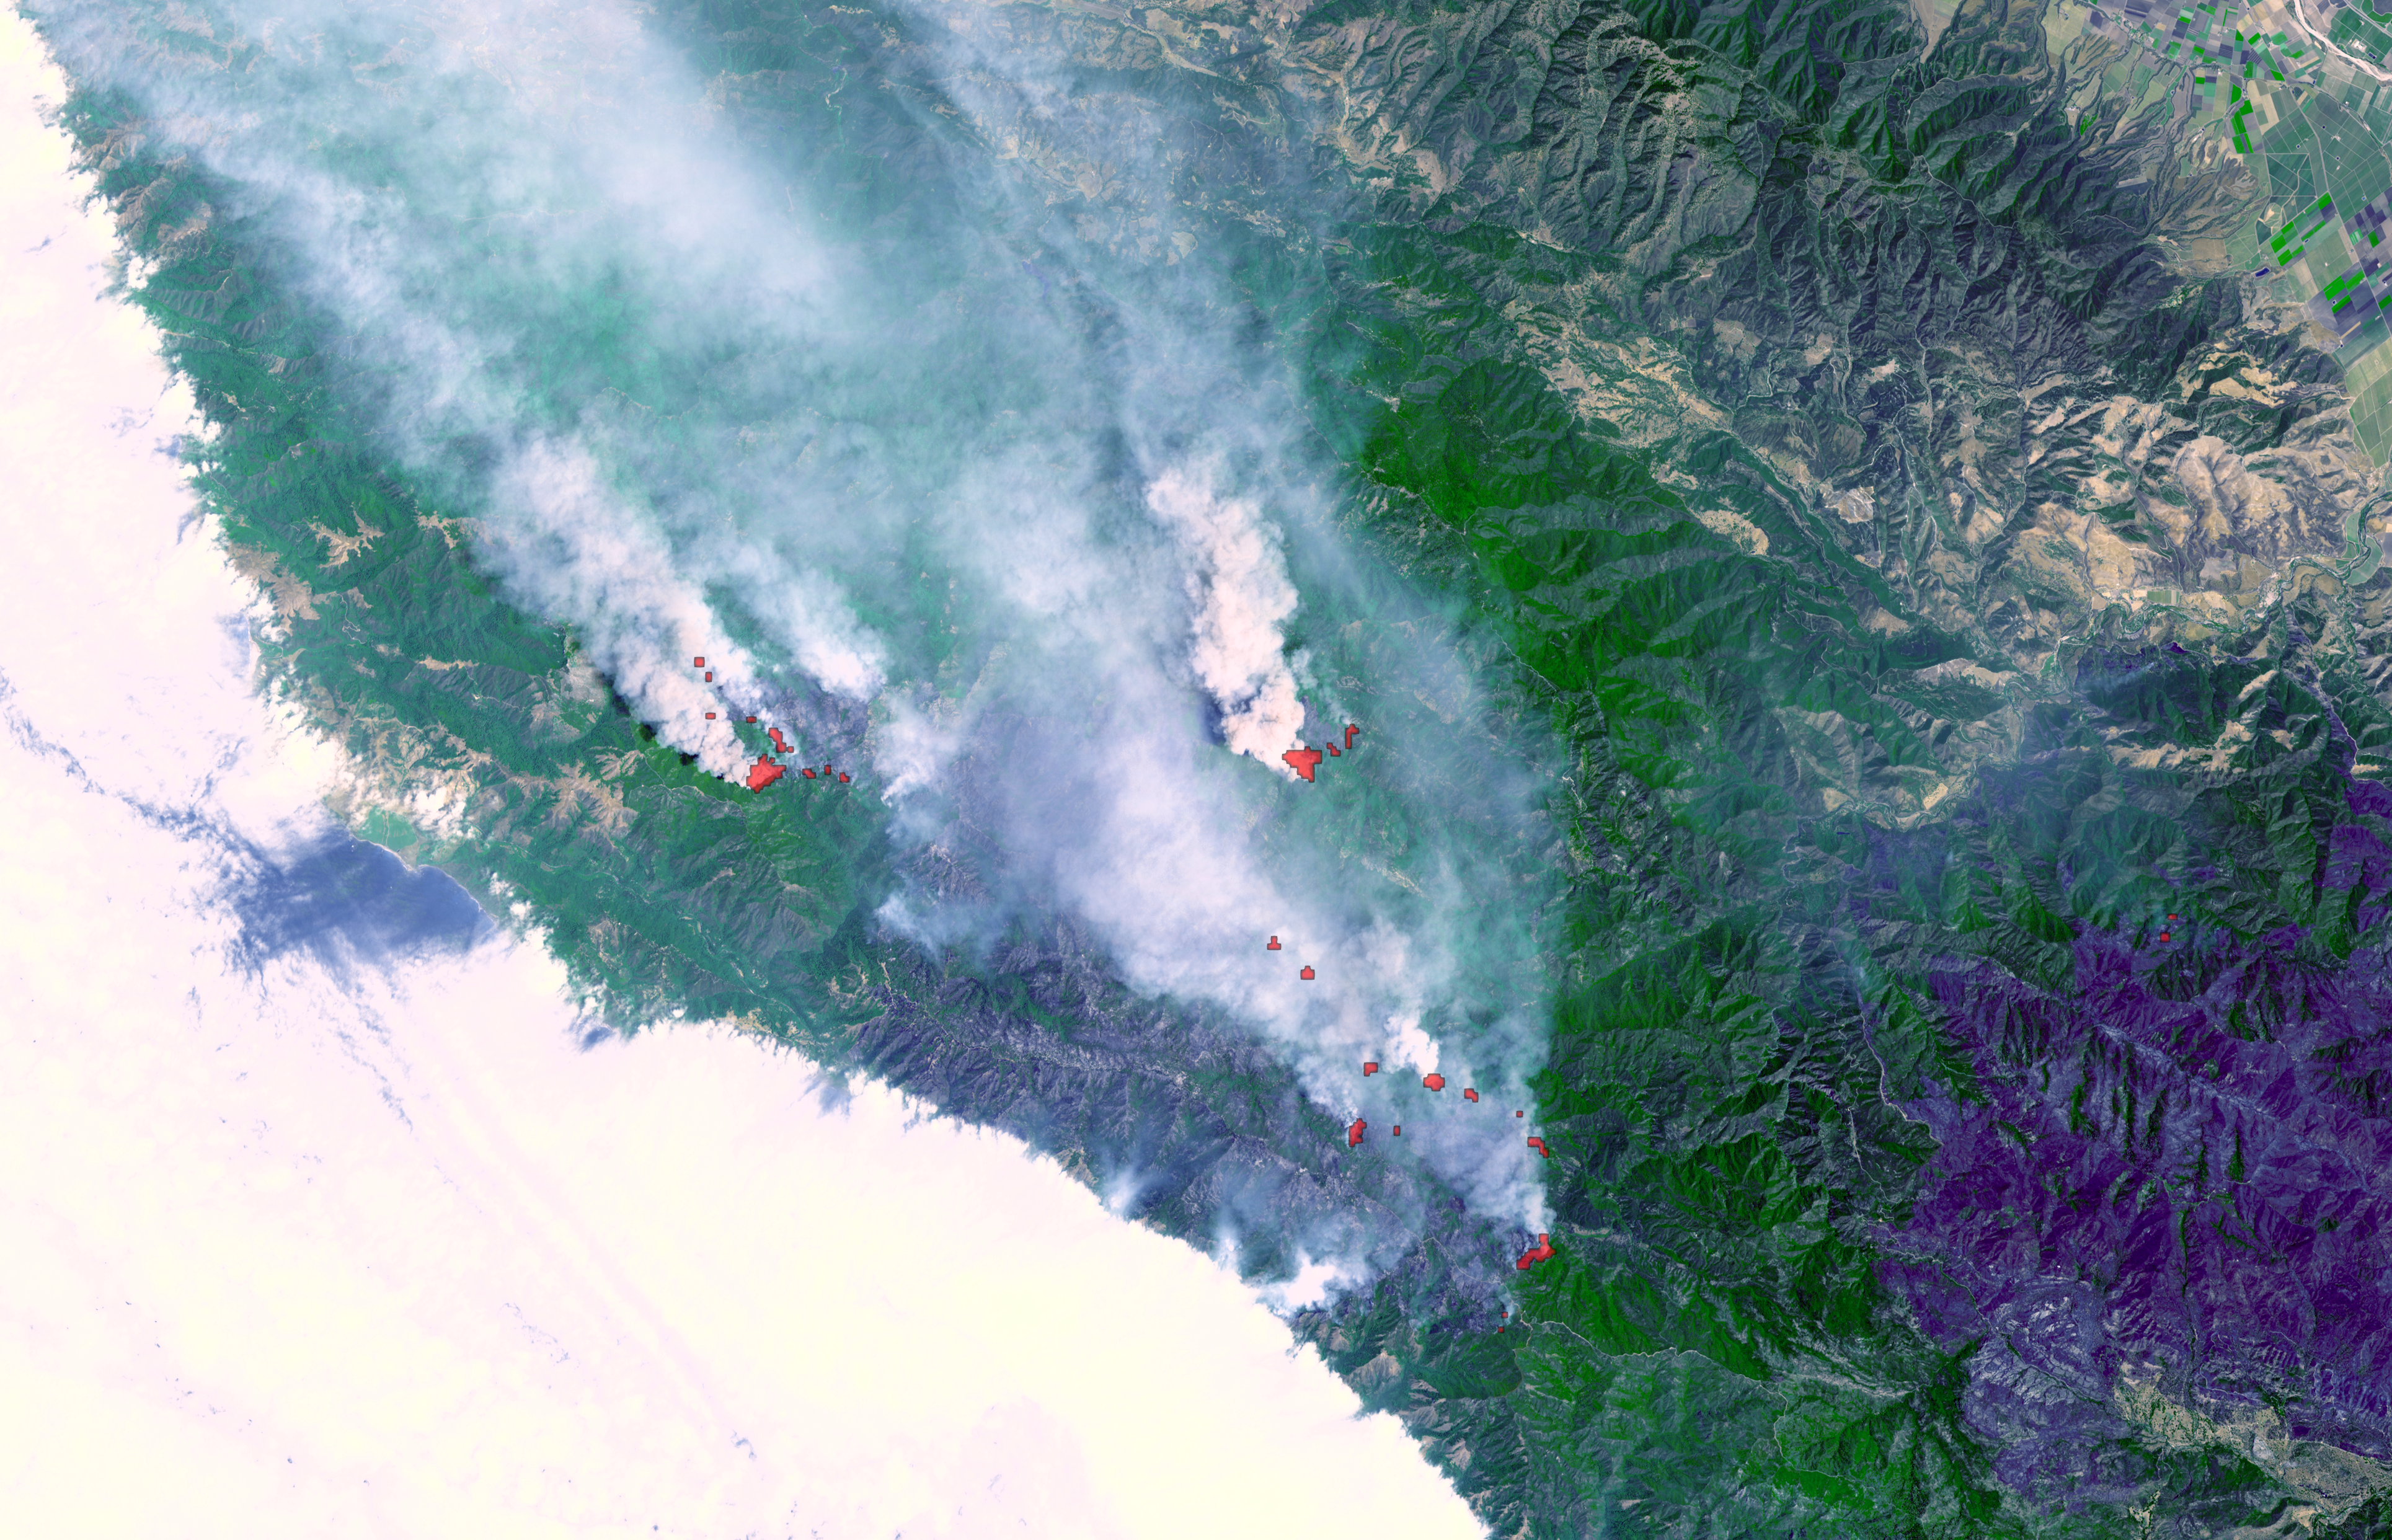

Fires Burning near Big Sur, California

Fires near Big Sur, Calif., continued to burn unchecked when the Advanced Spaceborne Thermal Emission and Reflection Radiometer (ASTER) instrument on NASA’s Terra satellite captured this image on Sunday, June 29. In Northern California alone, fires have consumed more than 346,000 acres.At least 18,000 people have deployed to attempt to extinguish or control the flames. Air quality as far away as San Francisco has been adversely impacted by the dense clouds of smoke and ash blowing towards the northwest. The satellite image combines a natural color portrayal of the landscape with thermal infrared data showing the active burning areas in red. The dark area in the lower right is a previous forest fire.

ASTER is one of five Earth-observing instruments launched December 18, 1999, on NASA’s Terra satellite. The instrument was built by Japan’s Ministry of Economy, Trade and Industry. A joint U.S./Japan science team is responsible for validation and calibration of the instrument and the data products.

The broad spectral coverage and high spectral resolution of ASTER provides scientists in numerous disciplines with critical information for surface mapping, and monitoring of dynamic conditions and temporal change. Example applications are: monitoring glacial advances and retreats; monitoring potentially active volcanoes; identifying crop stress; determining cloud morphology and physical properties; wetlands evaluation; thermal pollution monitoring; coral reef degradation; surface temperature mapping of soils and geology; and measuring surface heat balance.

The U.S. science team is located at NASA’s Jet Propulsion Laboratory, Pasadena, Calif. The Terra mission is part of NASA’s Science Mission Directorate.

Size: 35.4 by 57 kilometers (21.9 by 34.2 miles)
Location: 36.1 degrees North latitude, 121.6 degrees West longitude
Orientation: North at top
Image Data: ASTER bands 3, 2, and 1
Original Data Resolution: 15 meters (49 feet)
Dates Acquired: June 29, 2008

Credit: NASA/GSFC/METI/ERSDAC/JAROS, and U.S./Japan ASTER Science Team